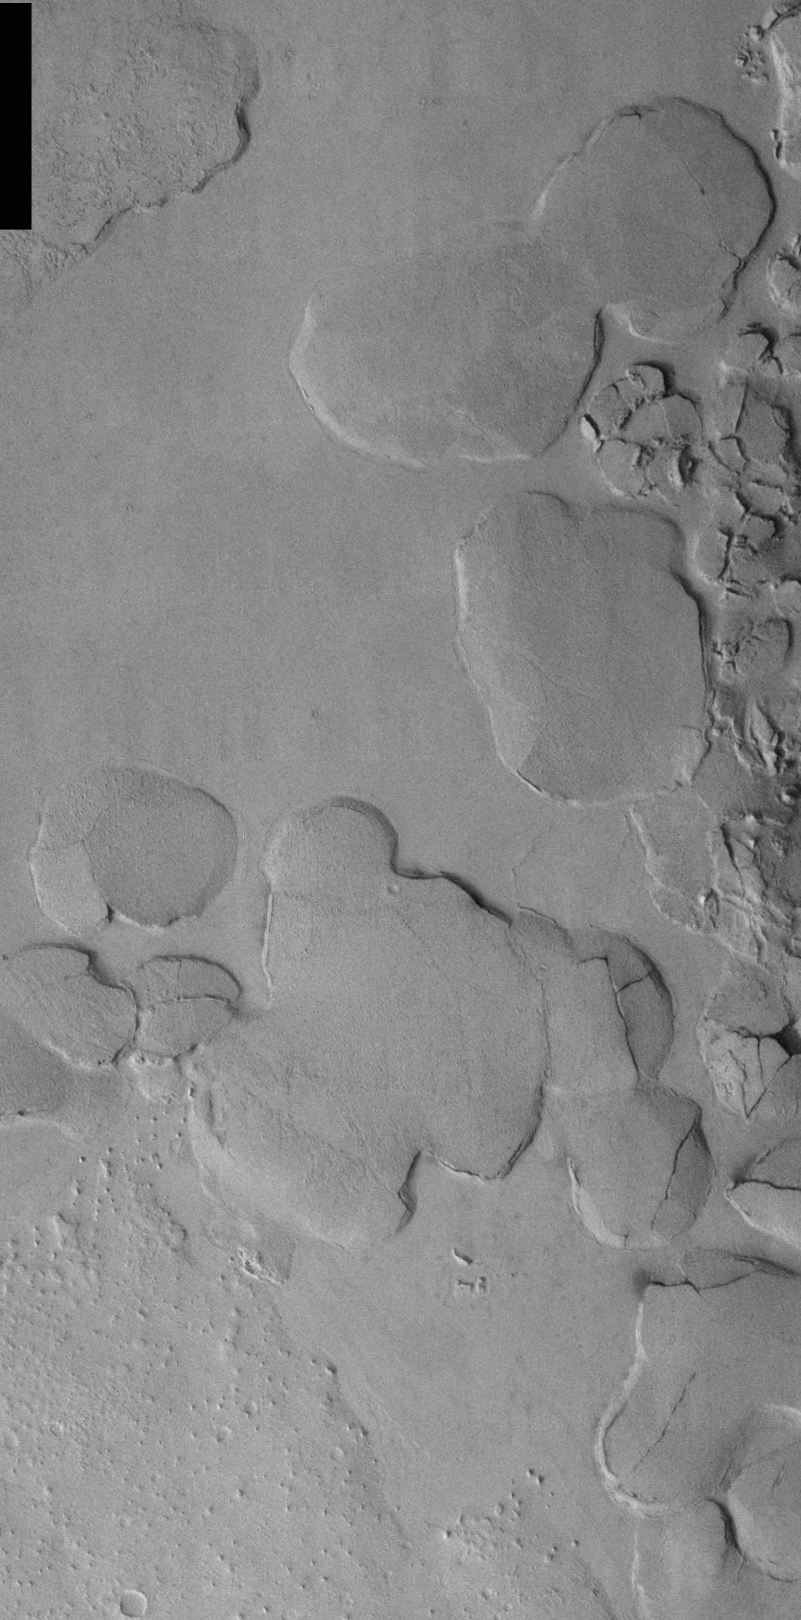

THEMIS Images as Art #20

Released 27 February 2004

Humanity is a very visual species. We rely on our eyes to tell us what is going on in the world around us. Put any image in front of a person and that person will examine the picture looking for anything familiar. Even if the examiner has no idea what he/she is looking at in a picture, he/she will still be able to make a statement about the picture, usually preceded by the words “it looks like…” The image above is part of the surface of Mars, but is presented for its artistic value rather than its scientific value. When first viewed, this image solicited a statement that “it looks like…” something seen in everyday life.

Anyone for pancakes?

Note: this THEMIS visual image has not been radiometrically nor geometrically calibrated for this preliminary release. An empirical correction has been performed to remove instrumental effects. A linear shift has been applied in the cross-track and down-track direction to approximate spacecraft and planetary motion. Fully calibrated and geometrically projected images will be released through the Planetary Data System in accordance with Project policies at a later time.

NASA’s Jet Propulsion Laboratory manages the 2001 Mars Odyssey mission for NASA’s Office of Space Science, Washington, D.C. The Thermal Emission Imaging System (THEMIS) was developed by Arizona State University, Tempe, in collaboration with Raytheon Santa Barbara Remote Sensing. The THEMIS investigation is led by Dr. Philip Christensen at Arizona State University. Lockheed Martin Astronautics, Denver, is the prime contractor for the Odyssey project, and developed and built the orbiter. Mission operations are conducted jointly from Lockheed Martin and from JPL, a division of the California Institute of Technology in Pasadena.

Credit: NASA/JPL/Arizona State University